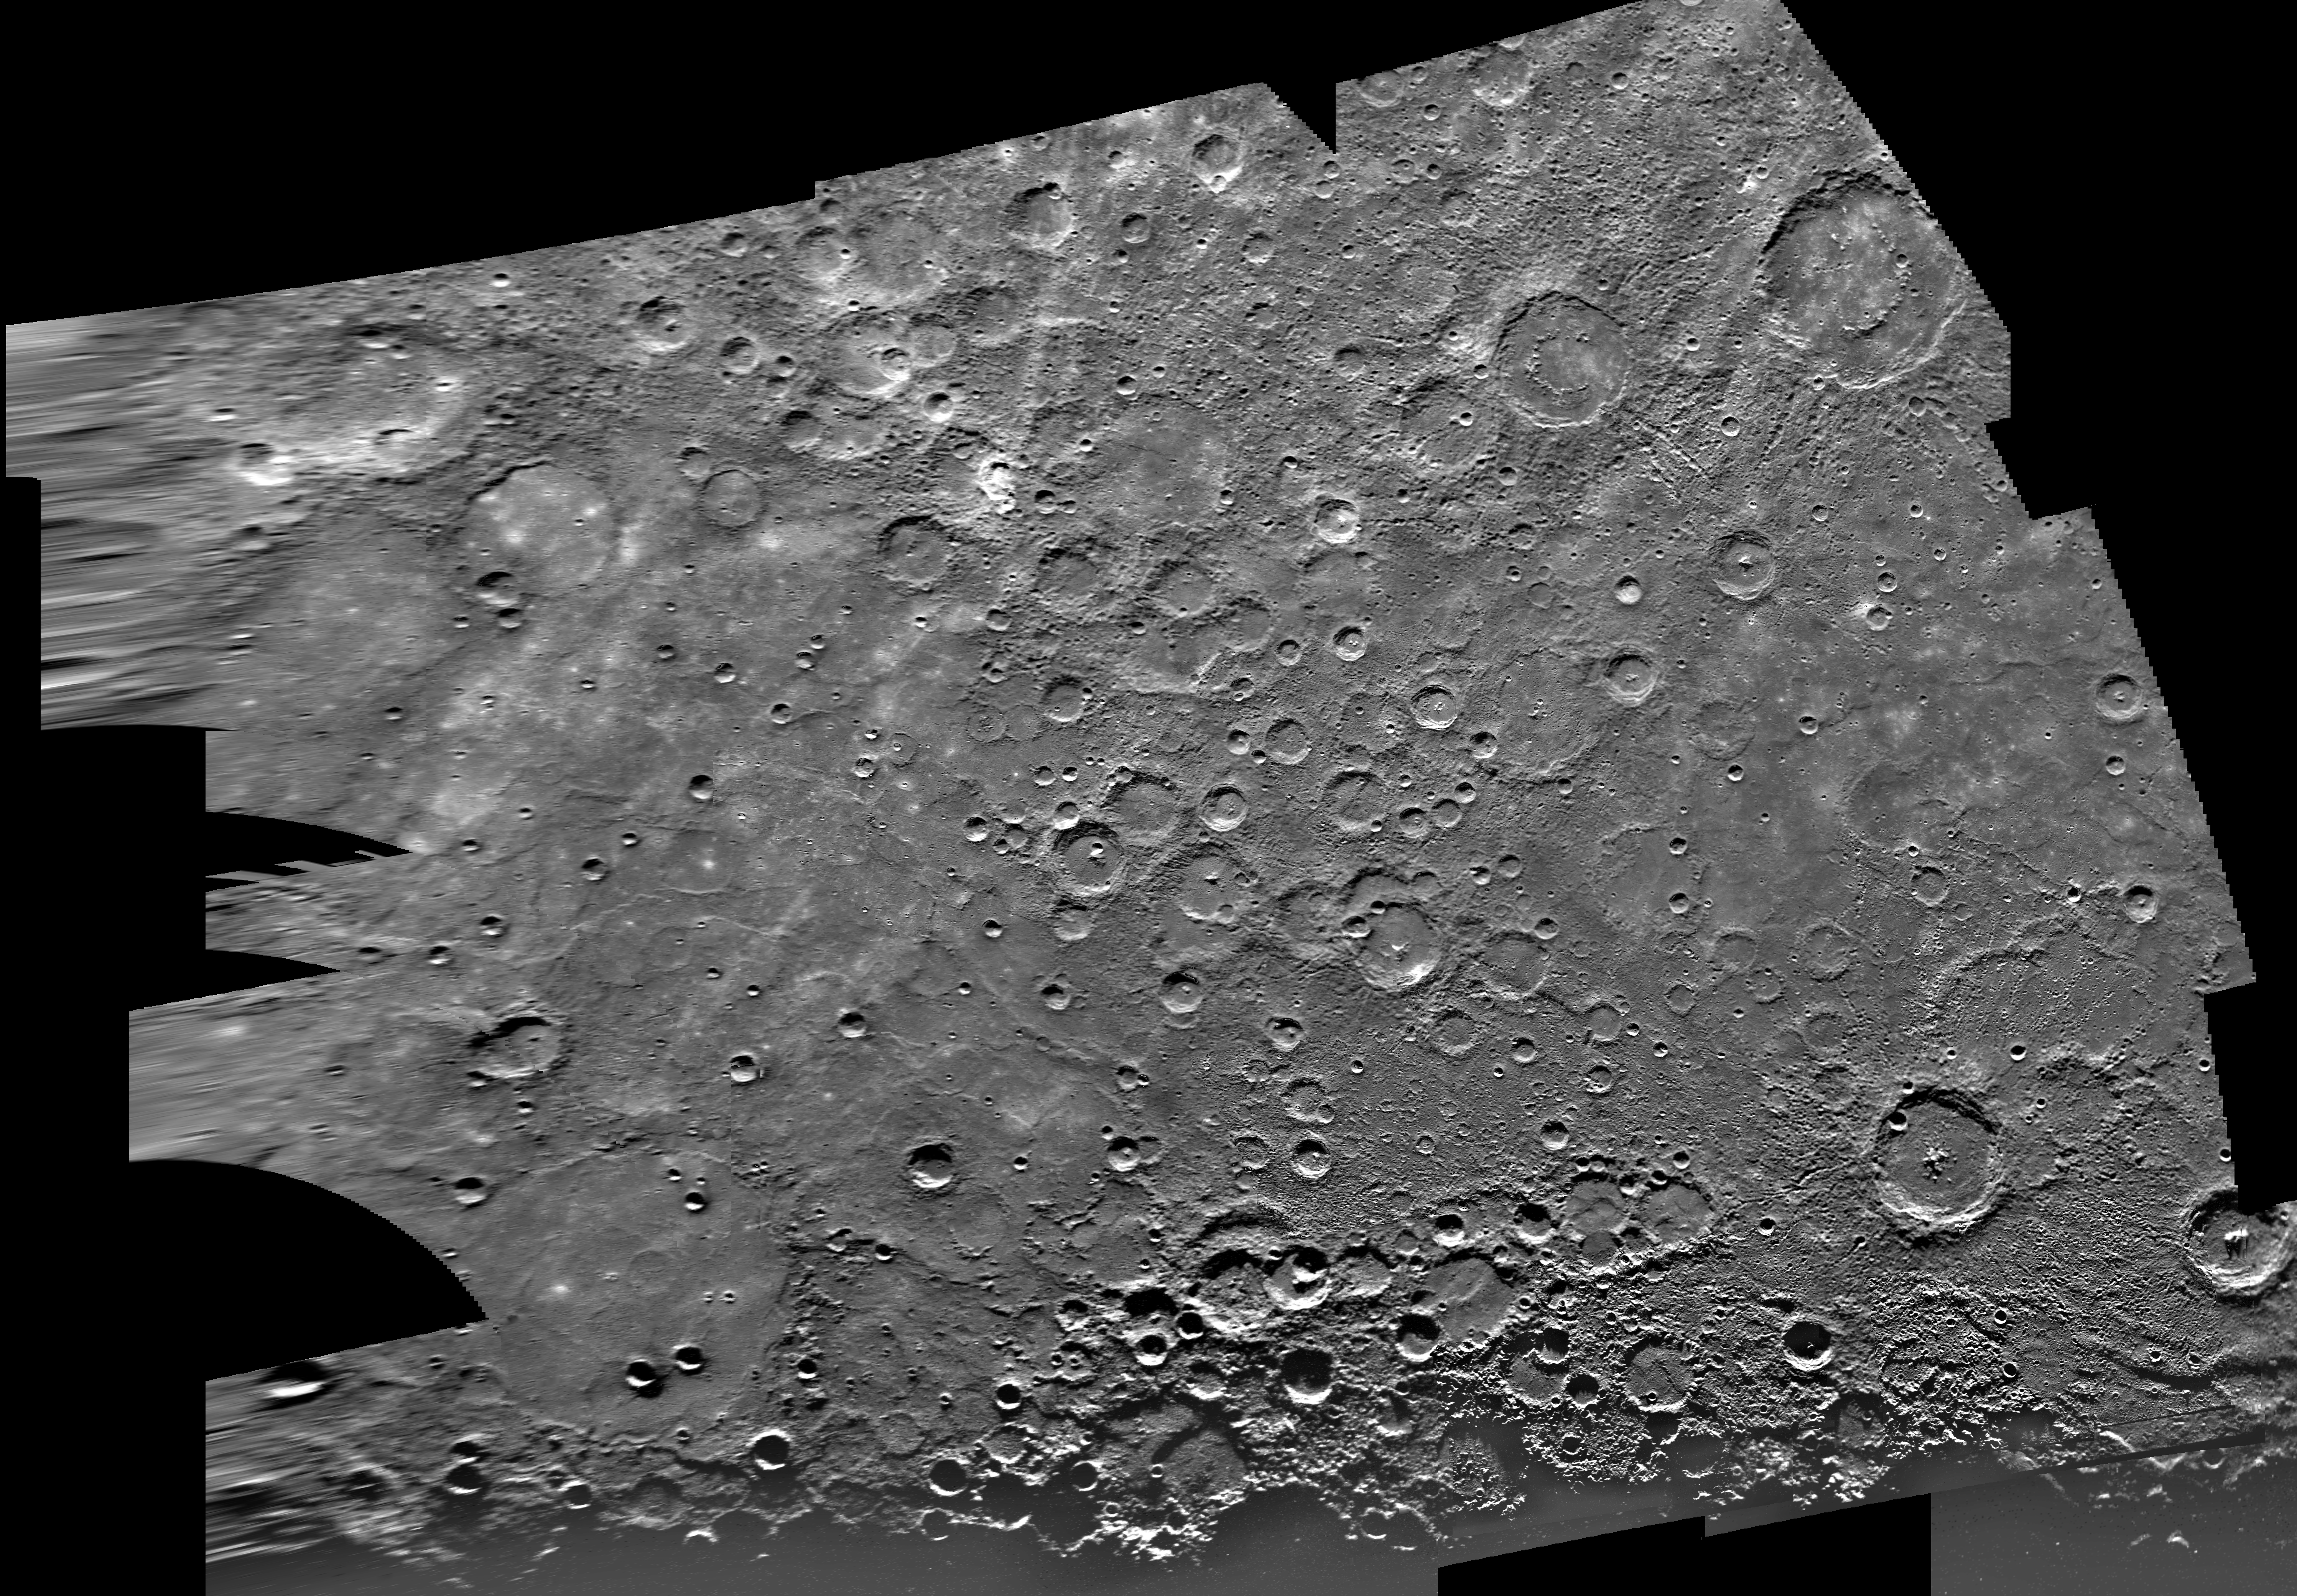

Mercury: Photomosaic of Borealis Quadrangle H-1

H-1 Computer Photomosaic of the Borealis Area of Mercury The Borealis Region, located in Mercury’s northern hemisphere, was imaged by the Mariner 10 spacecraft during its initial approach to the planet. The north pole is visible at the top of the image. The Image Processing Lab at NASA’s Jet Propulsion Laboratory produced this photomosaic using computer software and techniques developed for use in processing planetary data. The images used to construct the Borealis photomosaic were taken during Mariner’s flyby of Mercury. The Mariner 10 spacecraft imaged Venus in February 1974 on the way to three encounters with Mercury in March and September 1974 and in March 1975. The spacecraft took 7,000 images of during its mission. The Mariner 10 mission was managed by the Jet Propulsion Laboratory for NASA’s Office of Space Science.

Credit: NASA/JPL